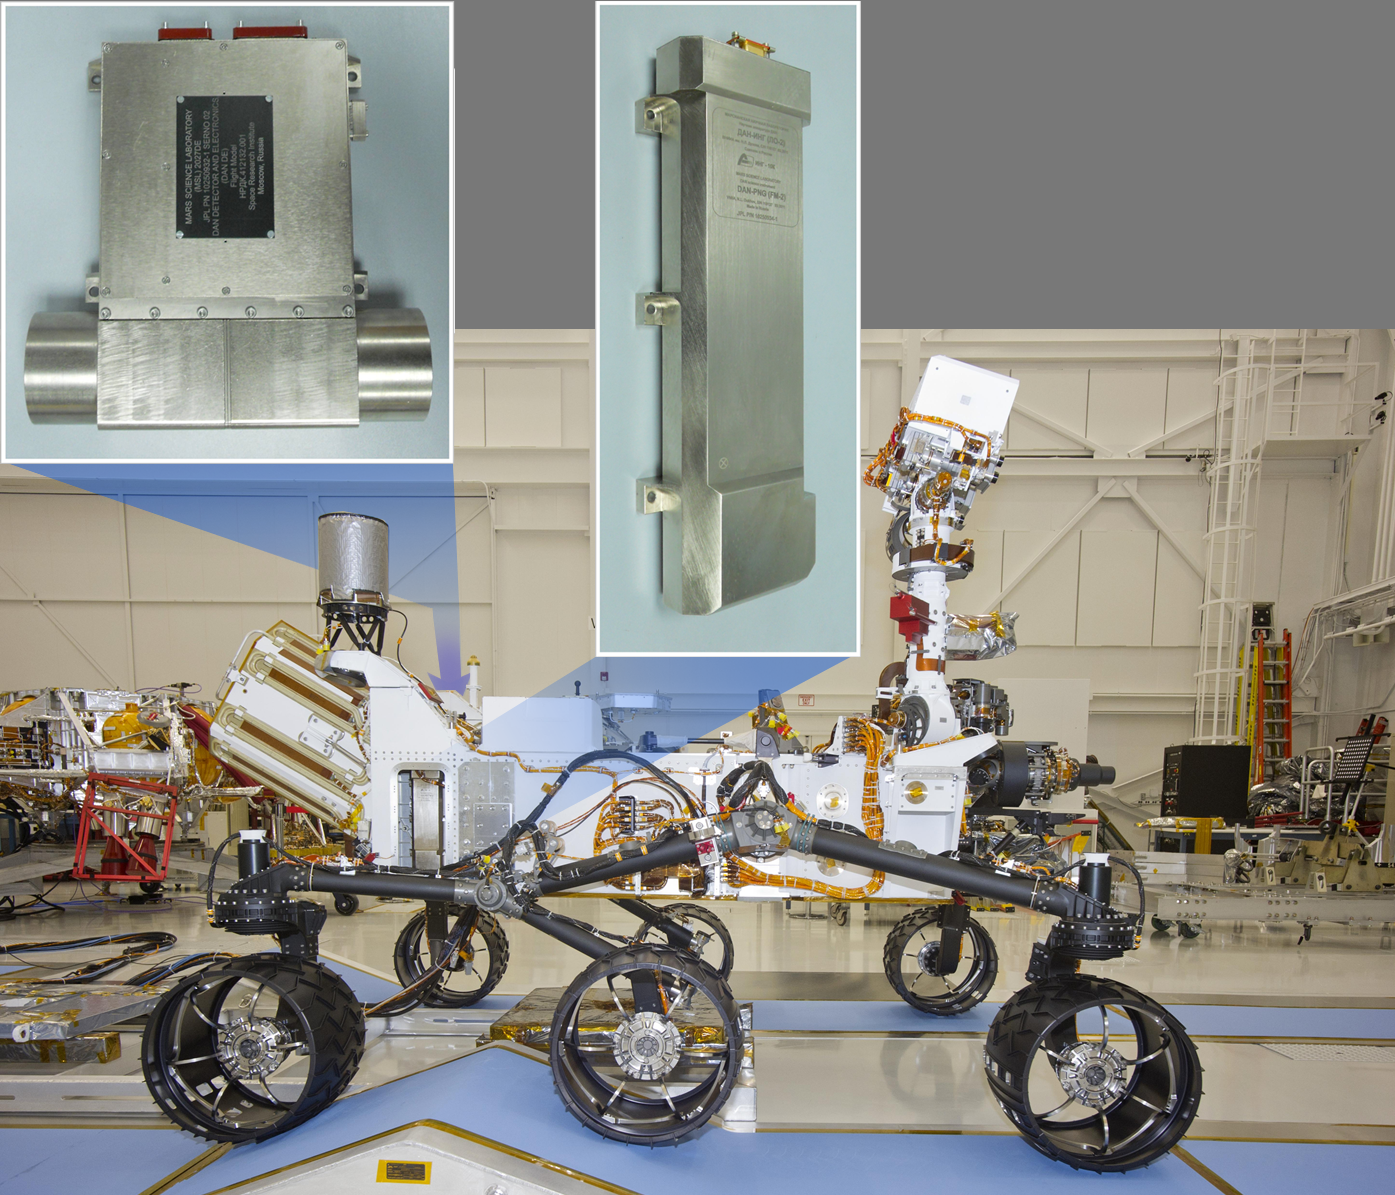

Location of DAN on Curiosity

This image of NASA’s Curiosity rover shows the location of the two components of the Dynamic Albedo of Neutrons instrument. The neutron generator is mounted on the right hip (visible in this view), and the detectors are on the opposite hip.

JPL manages the Mars Science Laboratory/Curiosity for NASA’s Science Mission Directorate in Washington. The rover was designed, developed and assembled at JPL, a division of the California Institute of Technology in Pasadena.

Credit: NASA/JPL-Caltech